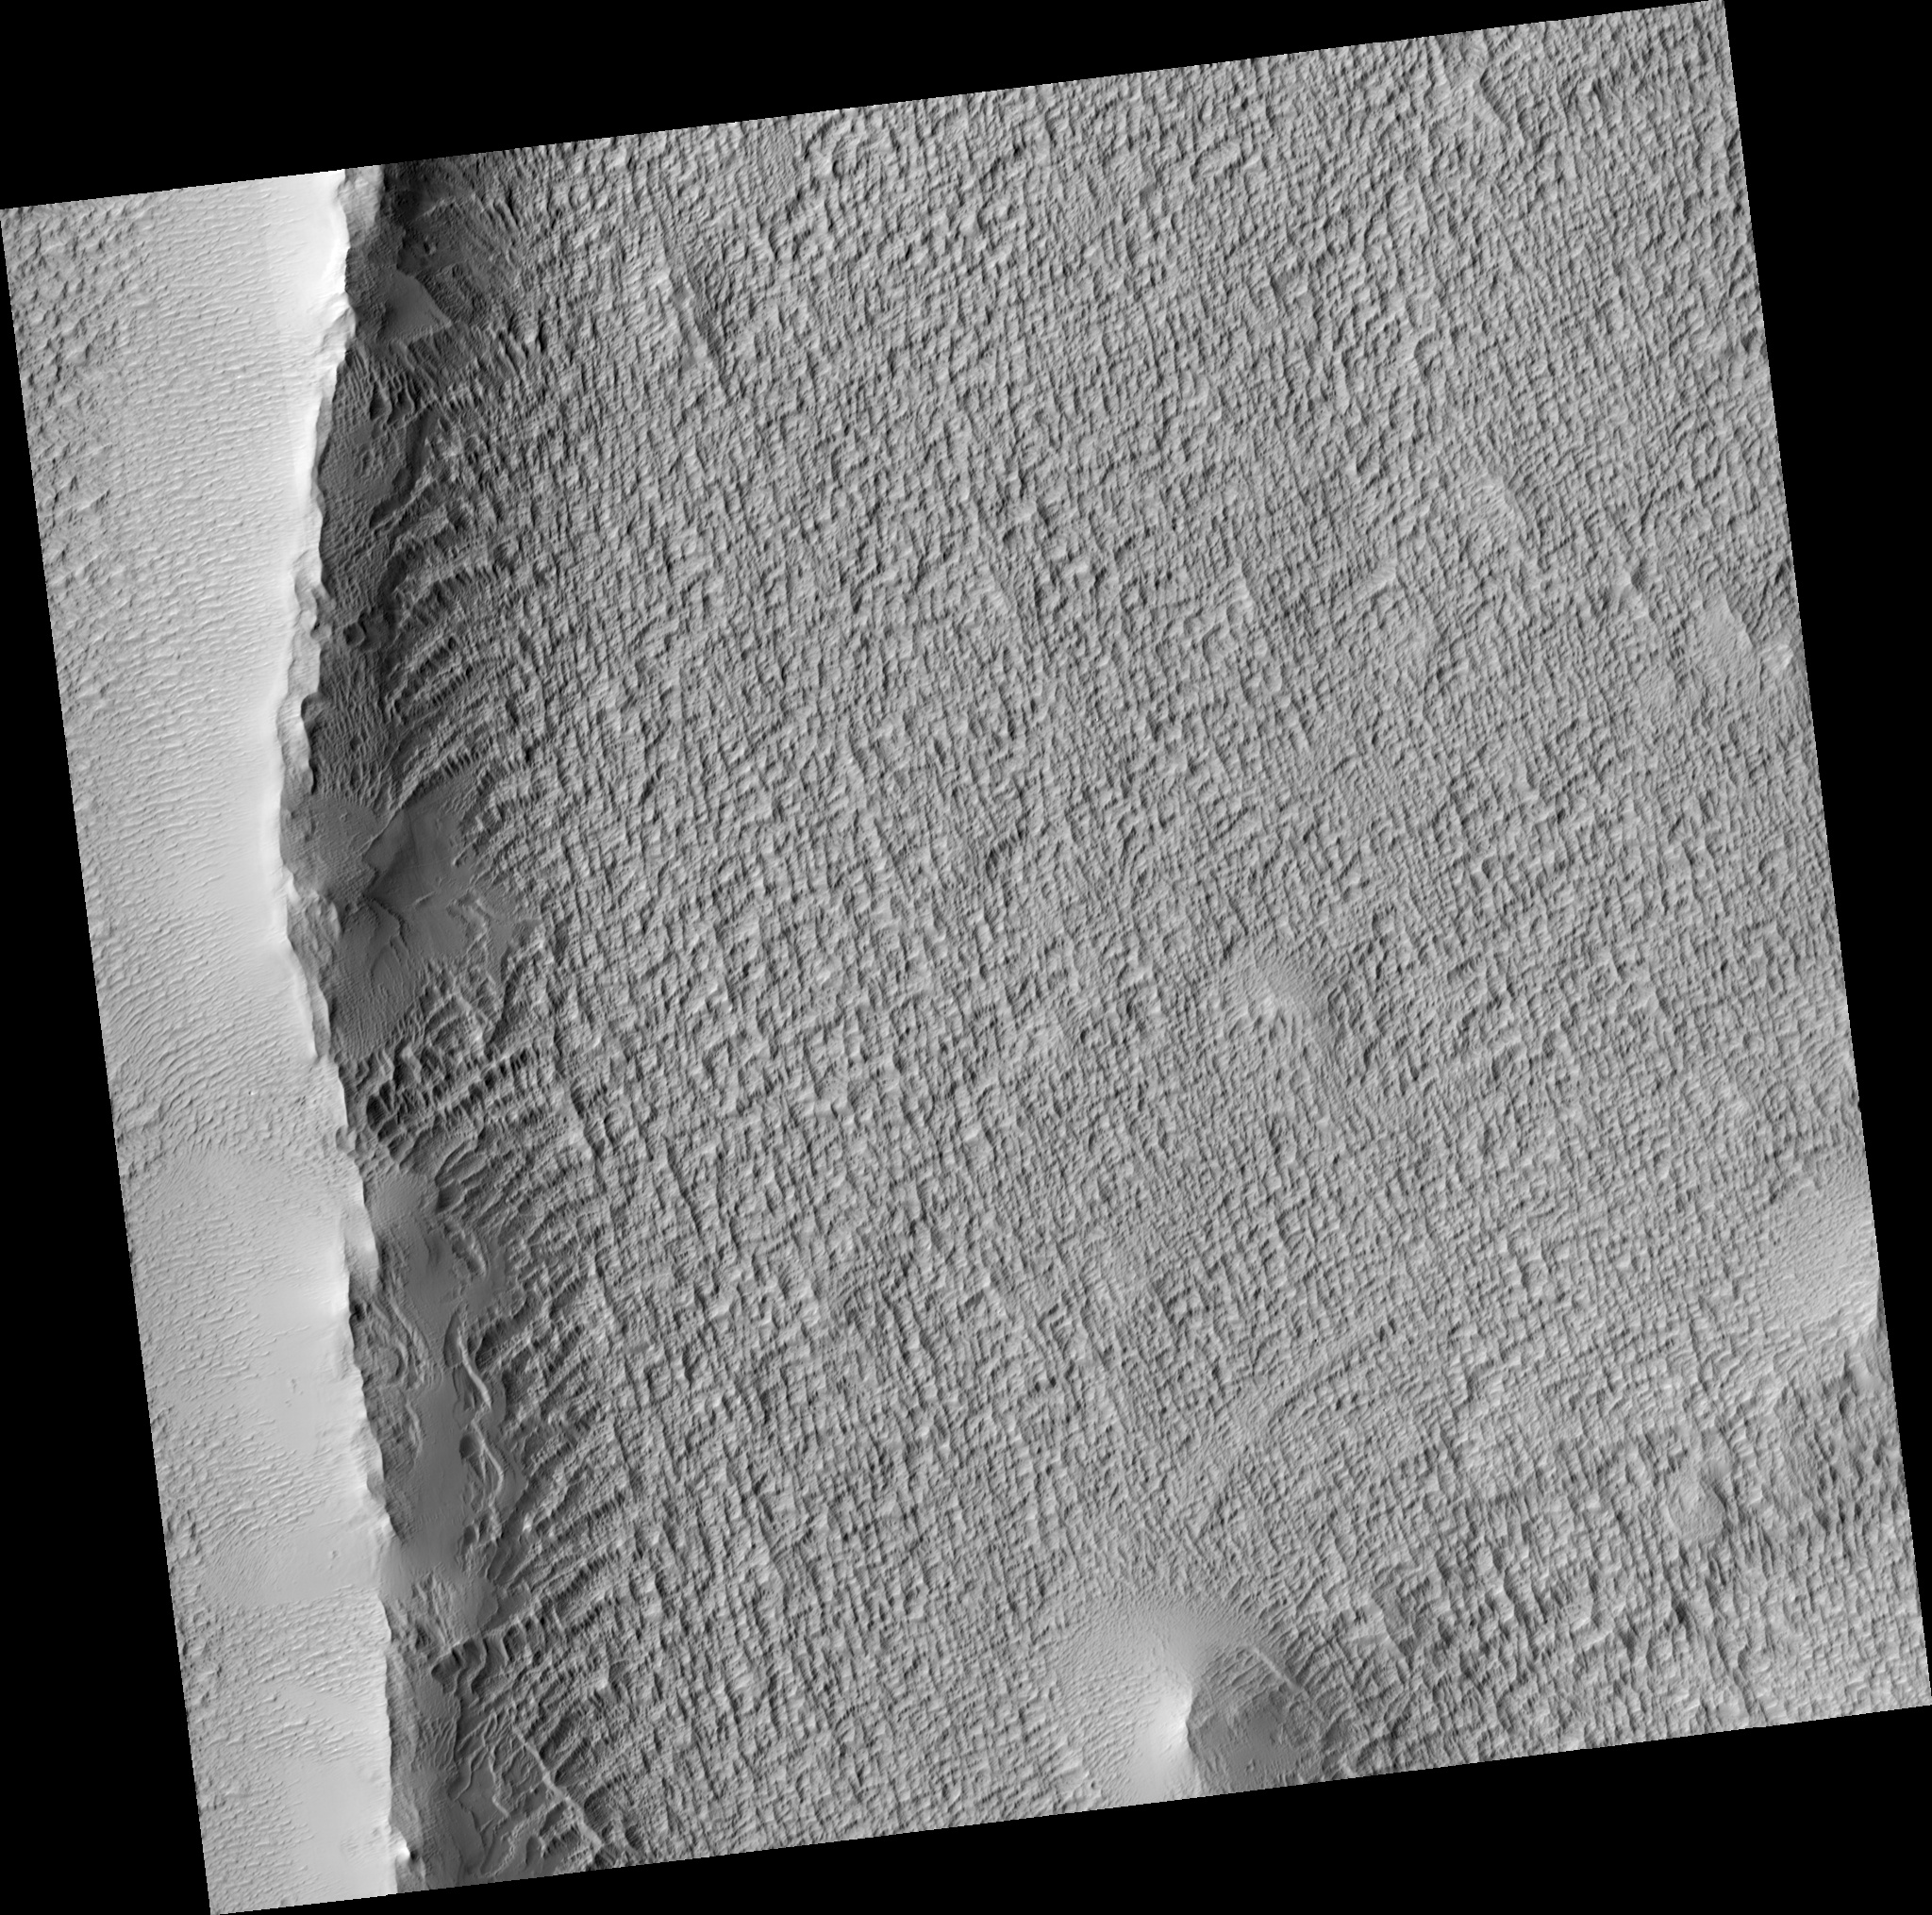

Radial Ridge in Deposit Near Pavonis Mons

This HiRISE image shows an enigmatic ridge within a broad deposit west of Pavonis Mons, oriented roughly radial to the volcano.

The origin of the deposit is uncertain; one possibility is that it formed during an episode of cold-based glaciation in a different Martian climate. In other areas (outside the region shown here) it forms a series of arcuate concentric ridges which may be moraines. The textured appearance shown here of the surface is common in much of the deposit.

The large ridge in the left part of the image appears to have trapped some dust, as it has a smooth, mantled appearance. There are also many wind-blown ripples in the western part of the image. The ridge itself may be due to a volcanic eruption along a fissure system, possibly under ice if Pavonis Mons was once glaciated.

Unfortunately, the mantling at this site has obscured most underlying details of the ridge which could clarify the conditions under which it formed.

Observation Geometry
Image PSP_001682_1845 was taken by the High Resolution Imaging Science Experiment (HiRISE) camera onboard the Mars Reconnaissance Orbiter spacecraft on 05-Dec-2006. The complete image is centered at 4.3 degrees latitude, 244.8 degrees East longitude. The range to the target site was 265.1 km (165.7 miles). At this distance the image scale is 53.1 cm/pixel (with 2 x 2 binning) so objects ~159 cm across are resolved. The image shown here has been map-projected to 50 cm/pixel and north is up. The image was taken at a local Mars time of 03:35 PM and the scene is illuminated from the west with a solar incidence angle of 54 degrees, thus the sun was about 36 degrees above the horizon. At a solar longitude of 145.7 degrees, the season on Mars is Northern Summer.

NASA’s Jet Propulsion Laboratory, a division of the California Institute of Technology in Pasadena, manages the Mars Reconnaissance Orbiter for NASA’s Science Mission Directorate, Washington. Lockheed Martin Space Systems, Denver, is the prime contractor for the project and built the spacecraft. The High Resolution Imaging Science Experiment is operated by the University of Arizona, Tucson, and the instrument was built by Ball Aerospace and Technology Corp., Boulder, Colo.

Credit: NASA/JPL/Univ. of Arizona